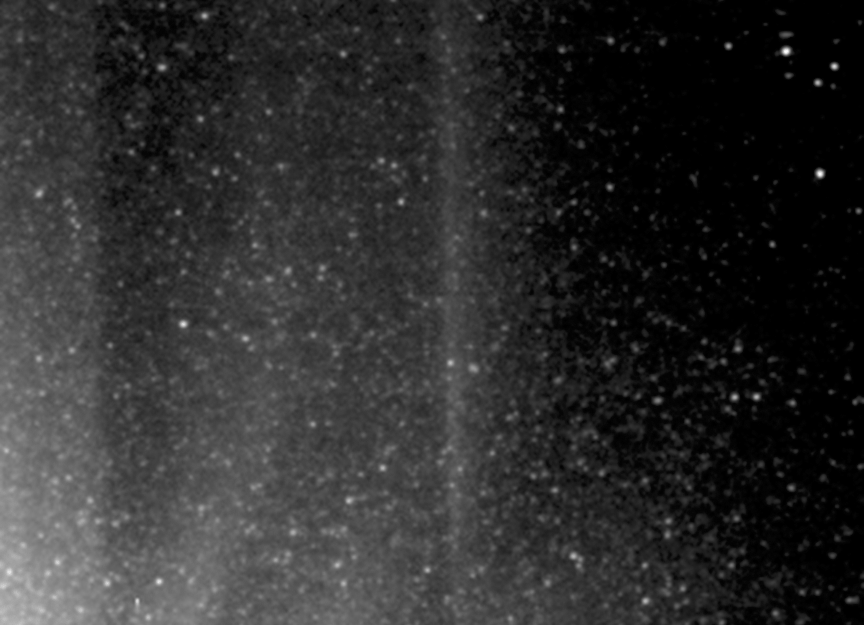

Tracking “Snowballs”

This movie shows the motion of some icy particles in the cloud around Hartley 2, as seen by NASA’s EPOXI mission spacecraft. A star moving through the background is marked with red and moves in a particular direction and with a particular speed, while the icy particles move in random directions. The icy particles are marked in green, blue and light blue.

The images for the movie were obtained by the Medium-Resolution Imager on Nov. 4, 2010, the day the EPOXI mission spacecraft made its closest approach to the comet.

Credit: NASA/JPL-Caltech/UMD/Brown